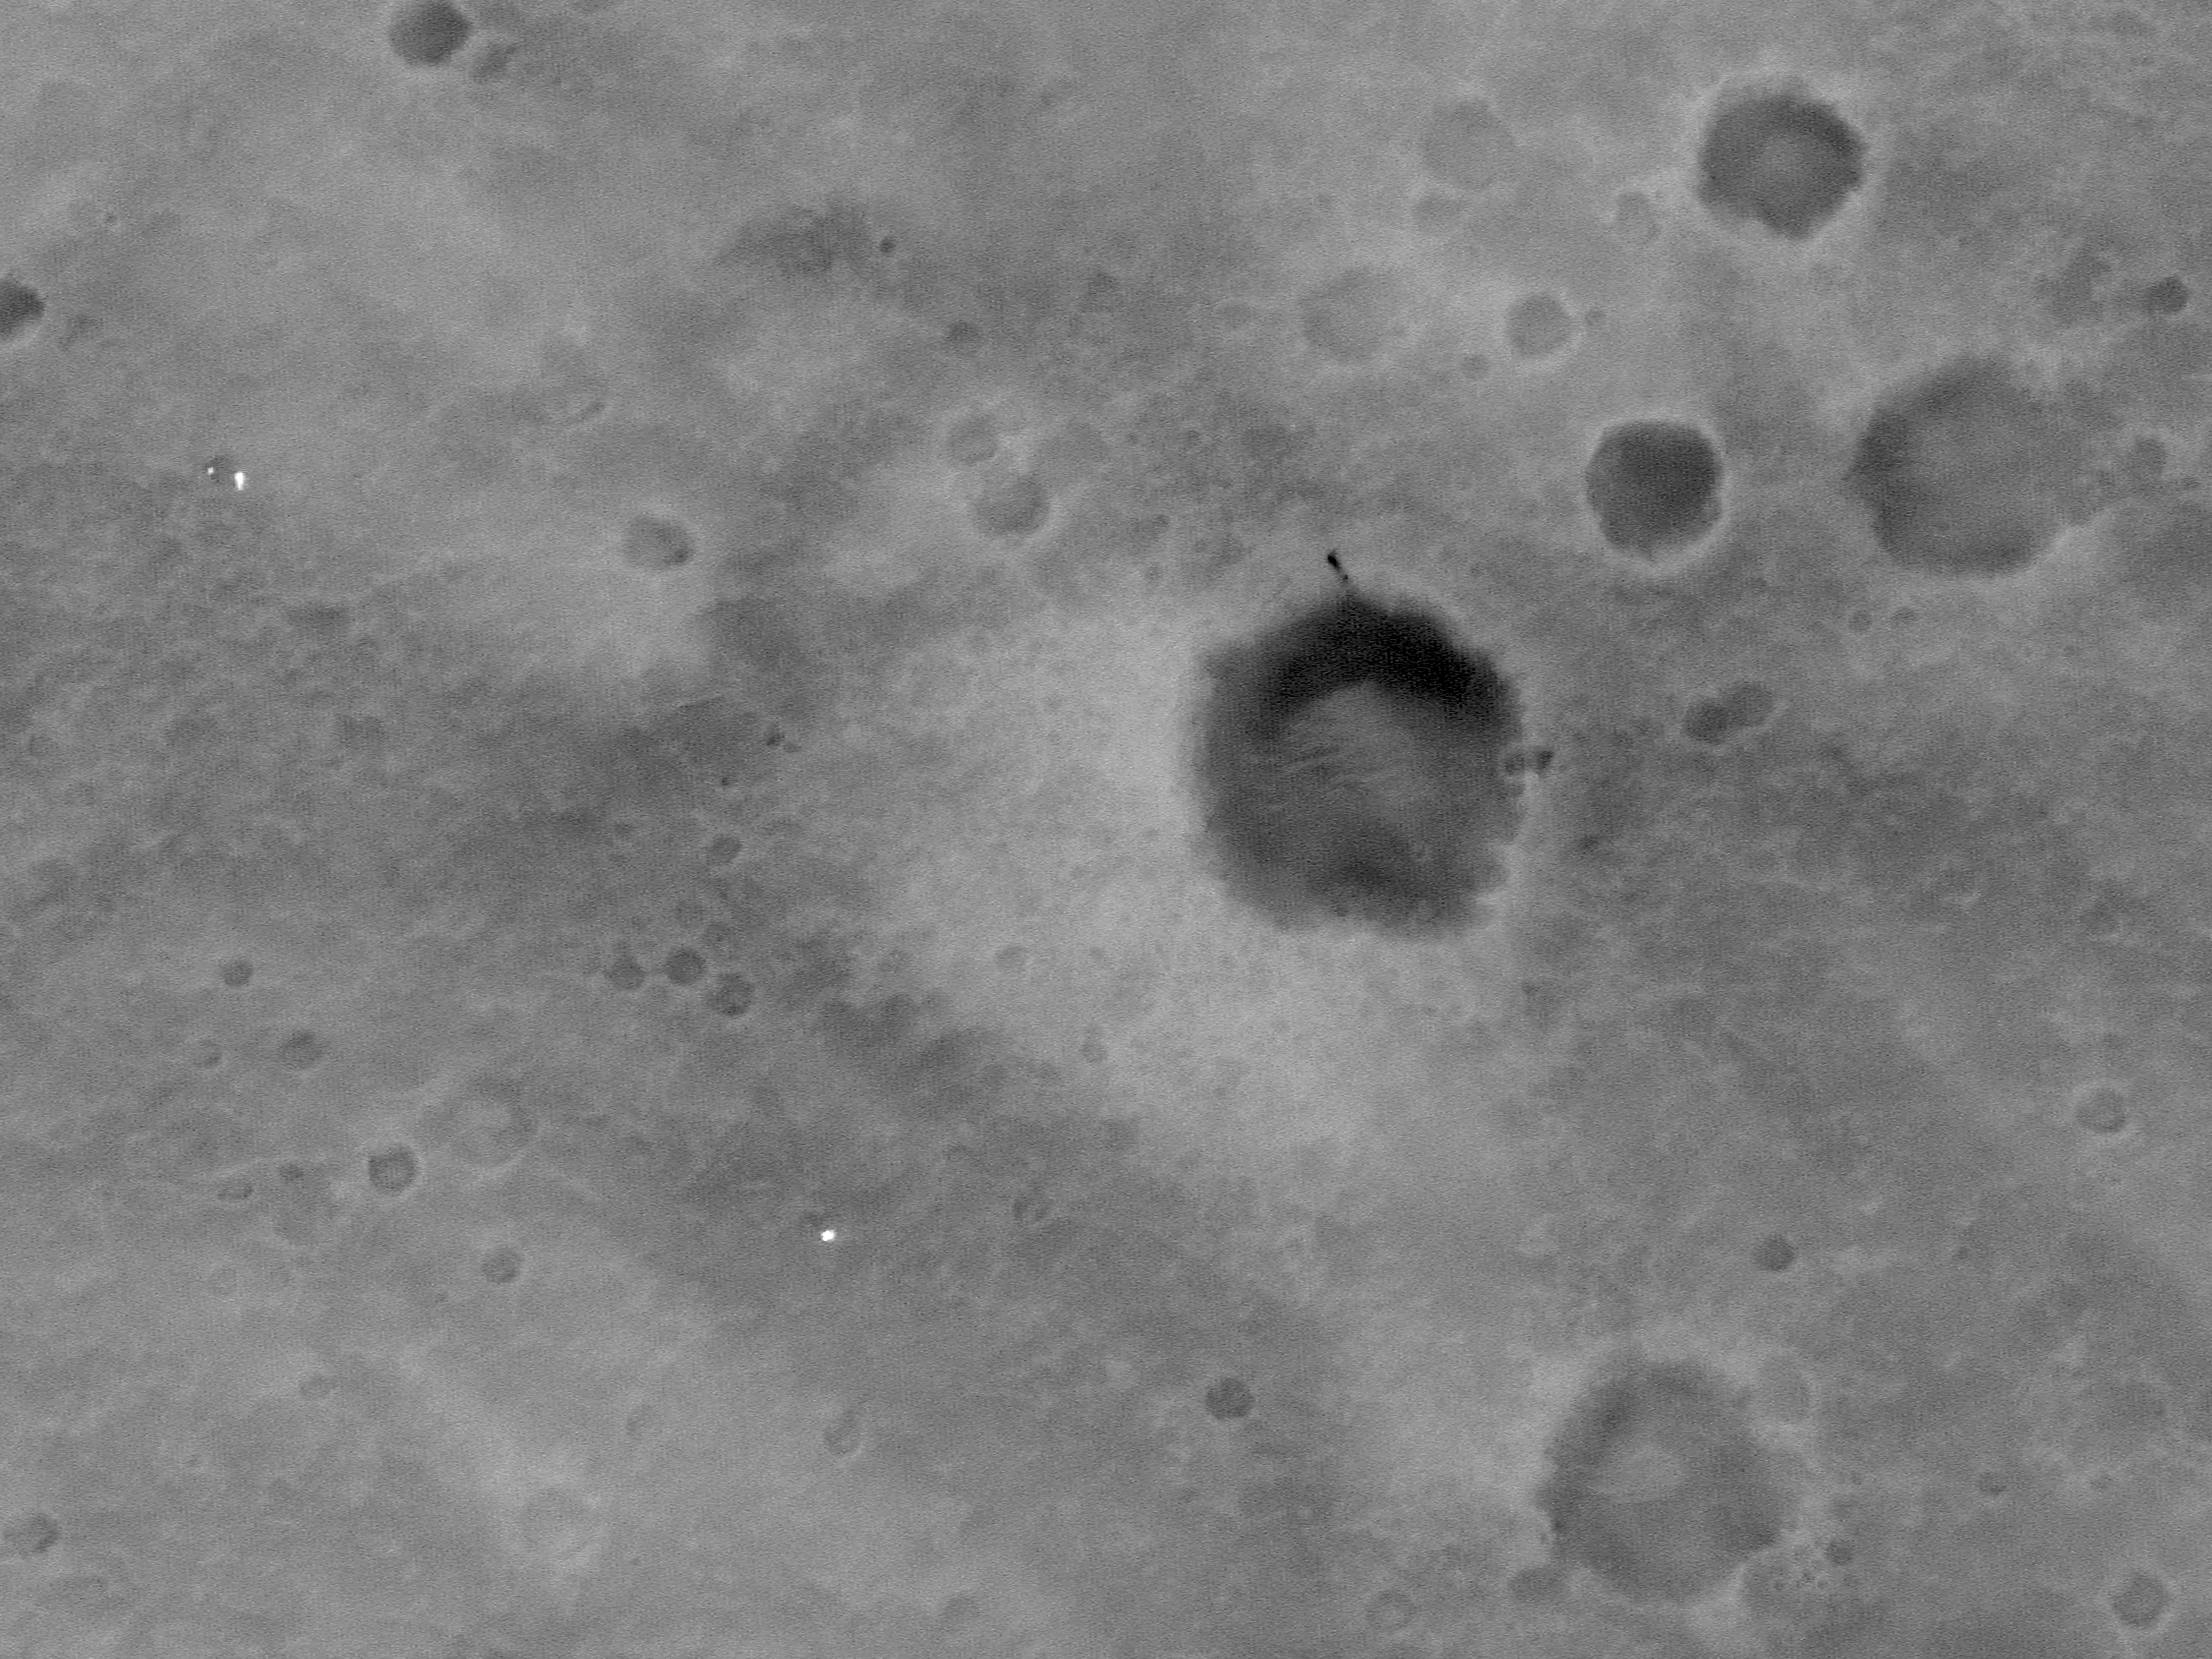

MGS MOC Image of Mars Exploration Rover, Spirit, on Mars

The Mars Global Surveyor (MGS) Mars Orbiter Camera (MOC), operating in martian orbit since September 1997, acquired an image of the Mars Exploration Rover (MER-A), Spirit, on 19 January 2004. The Spirit/Columbia Memorial Station is clearly seen as a bright feature in the image, as are the parachute and backshell from which Spirit was detached during the landing on 4 January 2004 (see inset for annotation). Also evident is a dark scar on the rim of a crater to the northeast of the lander; this dark marking was not present prior to landing, and is believed to have been caused by the impact of Spirit’s heatshield. The lander is white because the data received from Mars were saturated at this location–that is, the lander was so much brighter than the surrounding terrain that the camera saw it as a white object.

The image shown here is located in Gusev Crater near 14.7°S, 184.6°W. North is up and sunlight illuminates each image from the left. The MOC image was acquired near 2 p.m. local time on Mars. The lander appears white because the DNs (data numbers) received from Mars for the lander were 255–the maximum possible (i.e., the lander was saturated). The values were saturated because of the high sun elevation angle and the fact that the lander and parachute are covered with highly reflective, light-toned materials (as seen in the lander portrait released on 21 January 2004).

Credit: NASA/JPL/Malin Space Science Systems